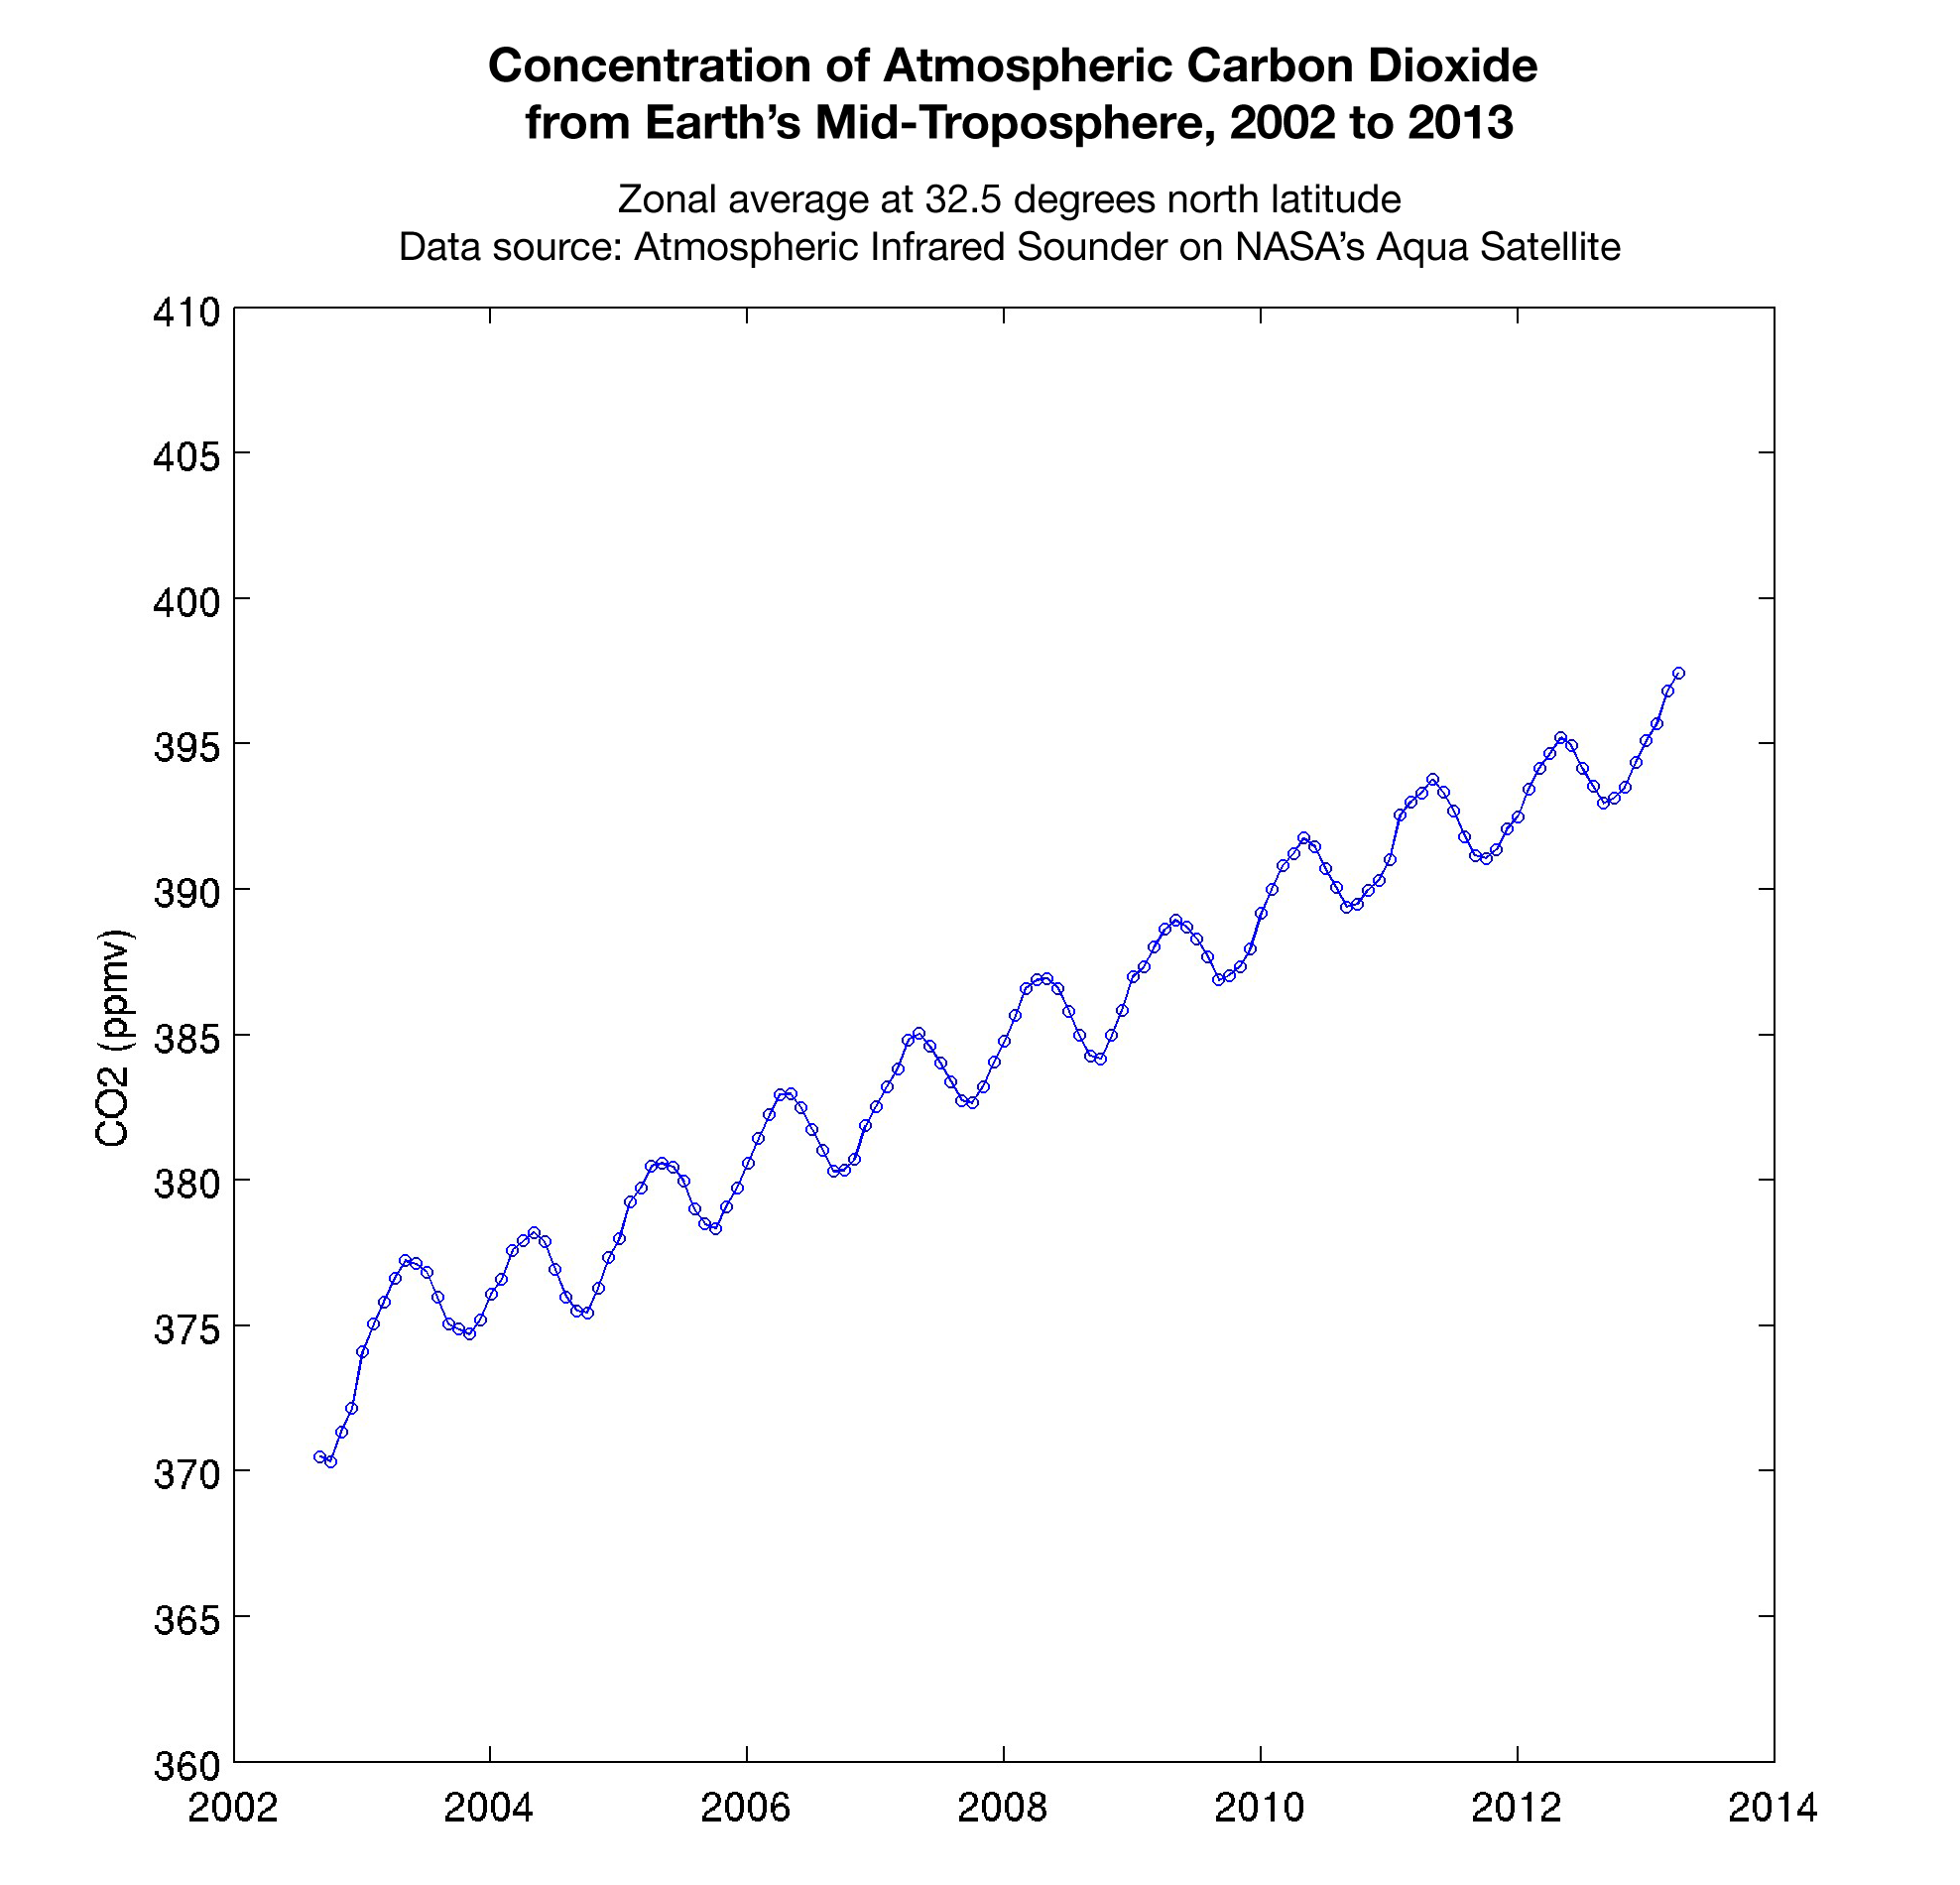

Concentration of Atmospheric Carbon Dioxide from Earth’s Mid-Troposphere, 2002 to 2013

This graph made with data from the Atmospheric Infrared Sounder on NASA’s Aqua satellite shows the concentration of carbon dioxide in Earth’s mid-troposphere, located roughly between 3 to 6 miles (5 to 9 kilometers) in altitude.

The sawtooth pattern reflects plants “breathing in” carbon dioxide as they grow, removing this gas from the atmosphere. Soil and plants then release carbon dioxide back into the atmosphere when plants die at the end of the growing season. The upward slope of the graph shows the continuous increase in the concentration of carbon dioxide in Earth’s atmosphere. In 2002 the AIRS instrument–which collects data around the entire globe every day — reported the average concentration of carbon dioxide in Earth’s mid-troposphere to be 372 parts per million (ppm). In 2013, AIRS reported April’s average daily global concentration in this region to be 397 ppm.

The concentration of carbon dioxide in the mid-troposphere lags the concentration found at Earth’s surface as mixing from the lower to upper altitudes usually takes days to weeks. In addition, changes in concentration of carbon dioxide at Earth’s surface are not always carried up to higher altitudes.

While AIRS is able to detect carbon dioxide in Earth’s atmosphere to an accuracy of 4 parts per million (ppm), the precision of the measurement clearly corroborates the roughly 2 ppm annual increase in the concentration of this greenhouse gas.

About AIRS
The Atmospheric Infrared Sounder, AIRS, in conjunction with the Advanced Microwave Sounding Unit, AMSU, senses emitted infrared and microwave radiation from Earth to provide a three-dimensional look at Earth’s weather and climate. Working in tandem, the two instruments make simultaneous observations all the way down to Earth’s surface, even in the presence of heavy clouds. With more than 2,000 channels sensing different regions of the atmosphere, the system creates a global, three-dimensional map of atmospheric temperature and humidity, cloud amounts and heights, greenhouse gas concentrations, and many other atmospheric phenomena. Launched into Earth orbit in 2002, the AIRS and AMSU instruments fly onboard NASA’s Aqua spacecraft and are managed by NASA’s Jet Propulsion Laboratory in Pasadena, Calif., under contract to NASA. JPL is a division of the California Institute of Technology in Pasadena.

Credit: NASA/JPL-Caltech